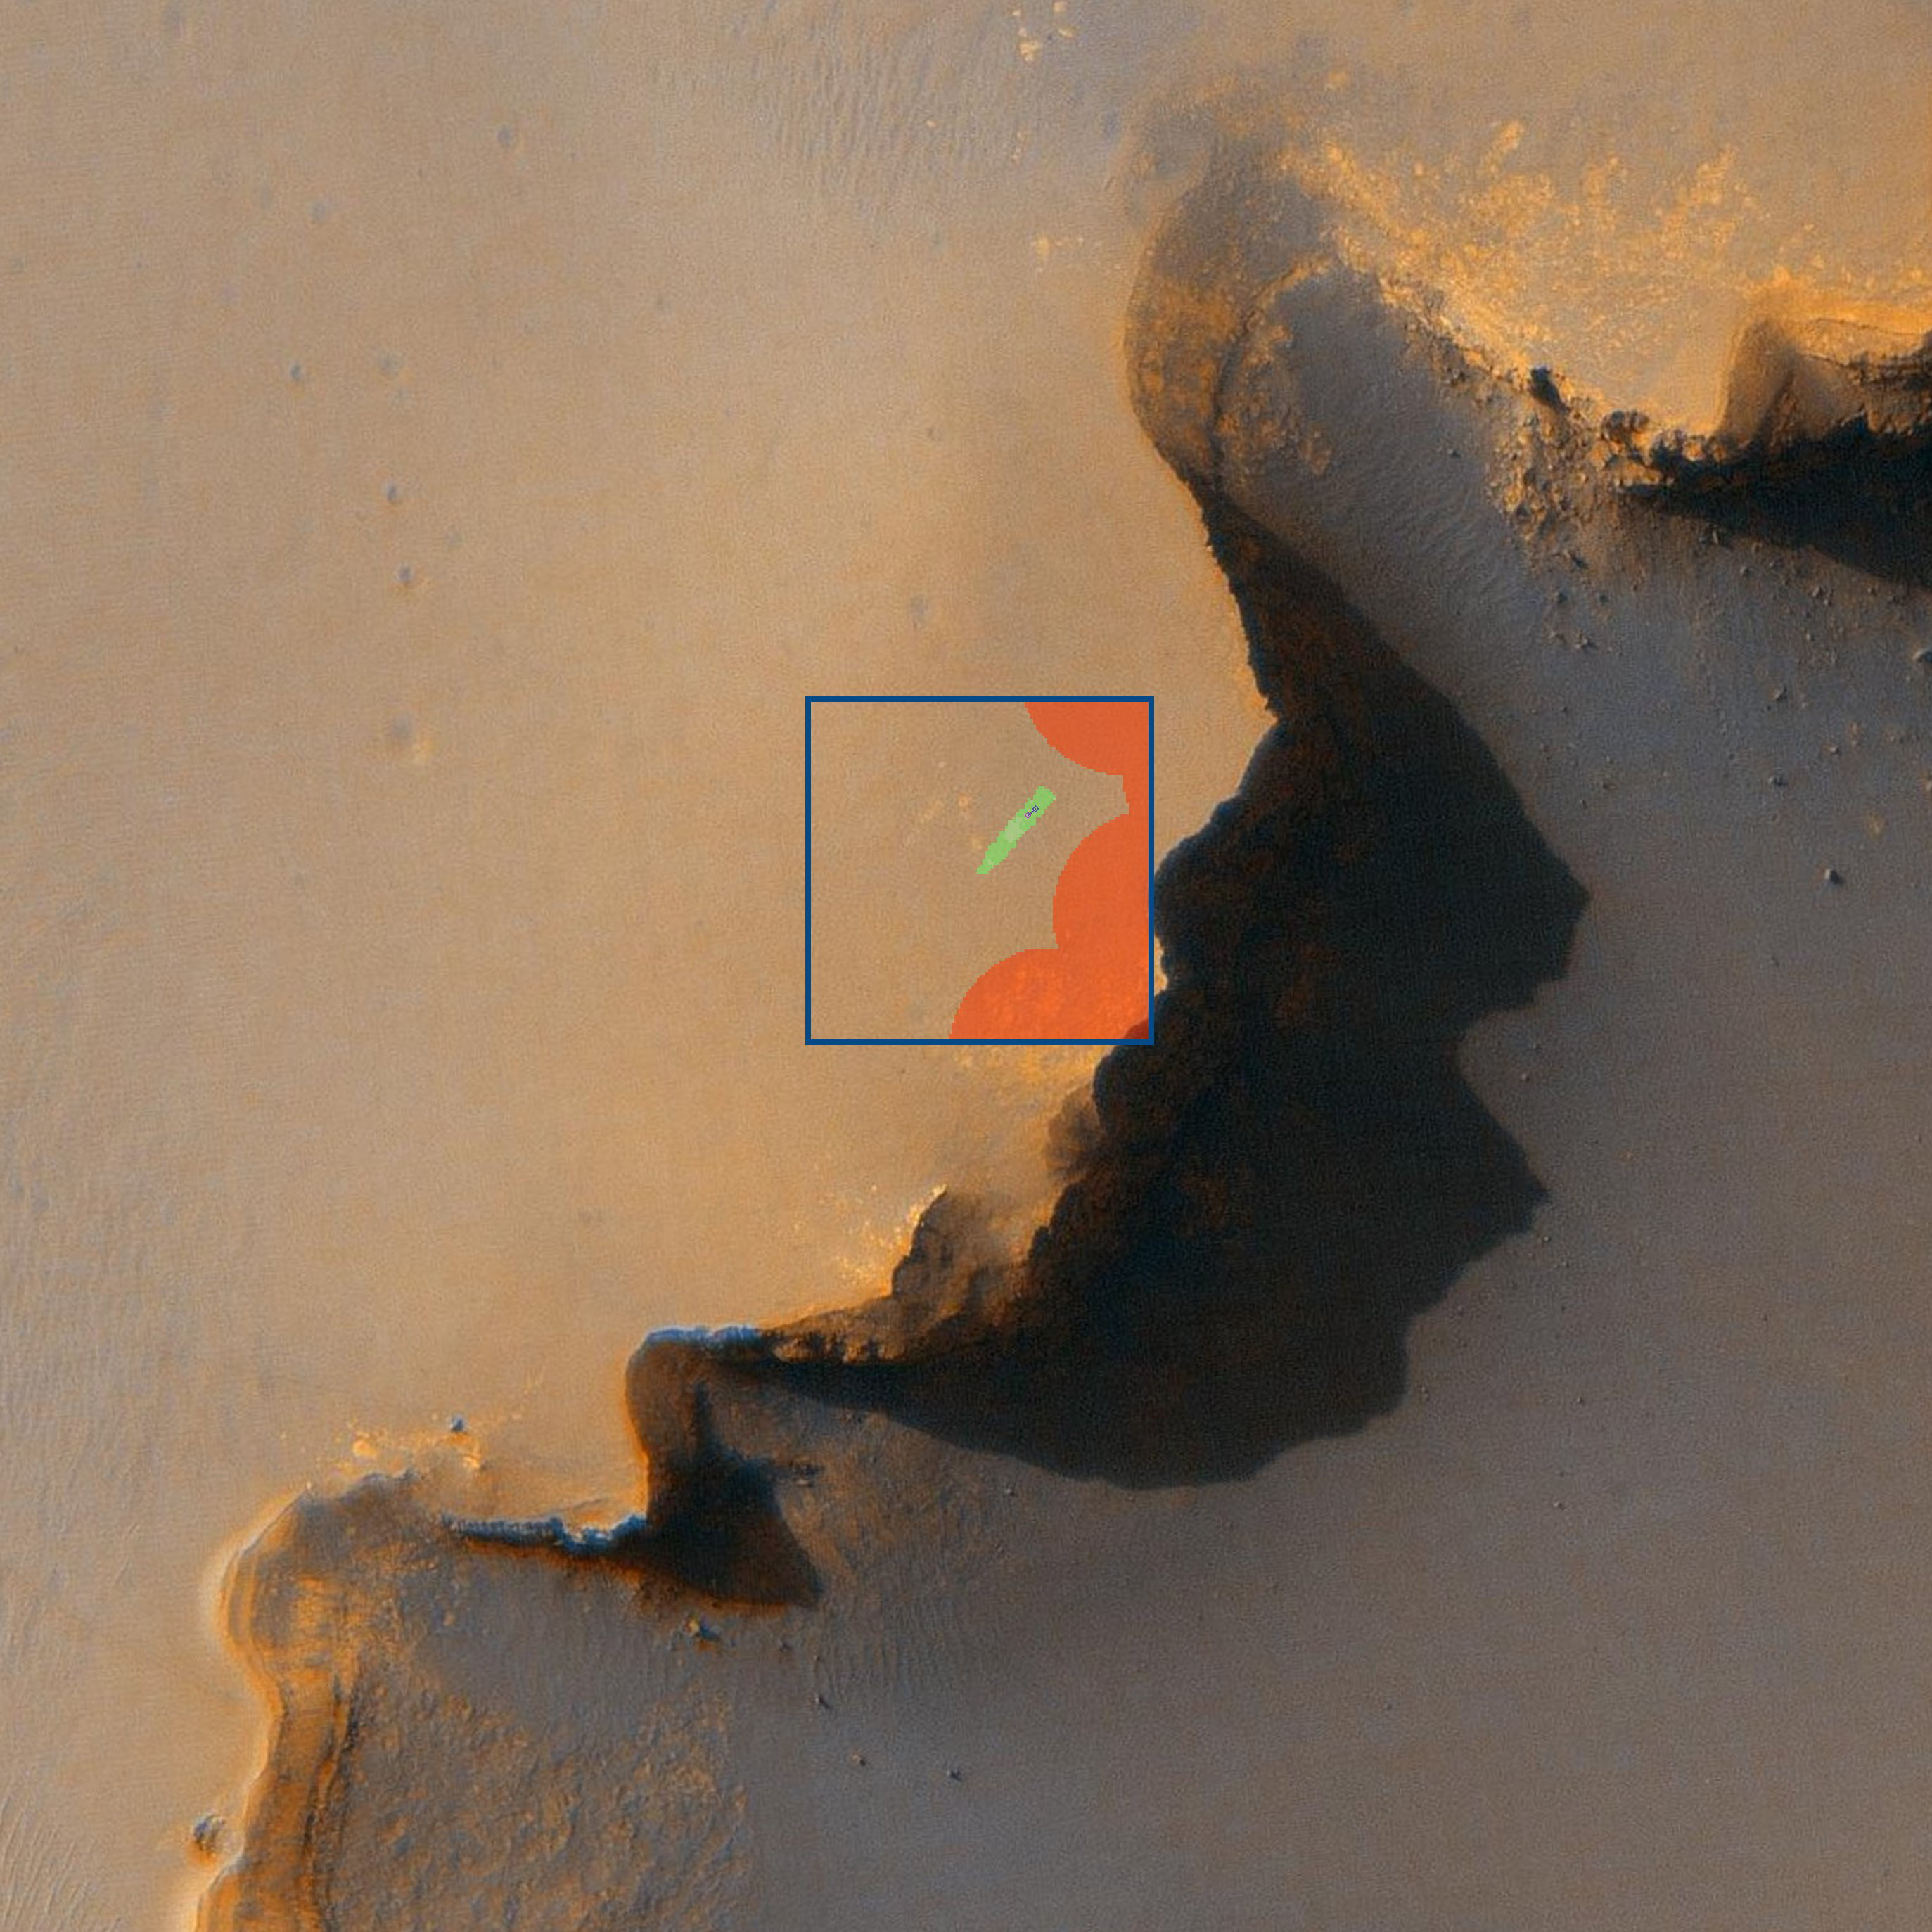

Rovers Get New Driving Capability

Rovers Get New Driving Capability

Until recently, NASA’s two Mars rovers, Spirit and Opportunity, could figure only one or two steps ahead in planning a path and driving on their own. New software uploaded to the rovers onboard computers now enables them to look ahead and plan a path to a spot 50 meters (164 feet) away, evading obstacles along the way. With this software, called “Field D-Star” path planner and developed at Carnegie Mellon University, Pittsburgh, the rovers could find their way out of a maze.

Opportunity ran the first test of its smarter autonomous driving capability on the rover’s 1,014th sol, or Martian day (Nov. 30, 2006). This overhead view shows the site of the test. The rover’s software path (inside the blue box) is superimposed upon an image taken by NASA’s Mars Reconnaissance Orbiter, a portion of image PIA08813. Around the rover are the sands of Meridiani Planum; “Victoria Crater” is on the right. Red areas are “keep-out” zones established by human rover drivers to prevent Opportunity from getting too close to the edge of the crater. Green represents areas that would be safe to traverse based on stereo images taken by the rover’s navigation cameras. The purple diamond represents Opportunity and the blue diamond the destination. The blue line is the most efficient path to the desired destination.

In the animation, the moving purple diamond represents Opportunity itself. White represents unknown areas.

During this particular 10.5-meter (34-foot) drive, Opportunity’s new software was still only a backseat driver, watching what happened and making plans but letting the rest of the system handle the driving. The rover still relied on the one-step-ahead system it had been using before getting the new software. Future tests will put the software directly in the driver’s seat. So far, tests have been successful.

Note: The size of the Full-Res TIFF for the still image is 2747 samples x 2747 lines.

Credit: NASA/JPL-Caltech/Univ. of Arizona/CMU